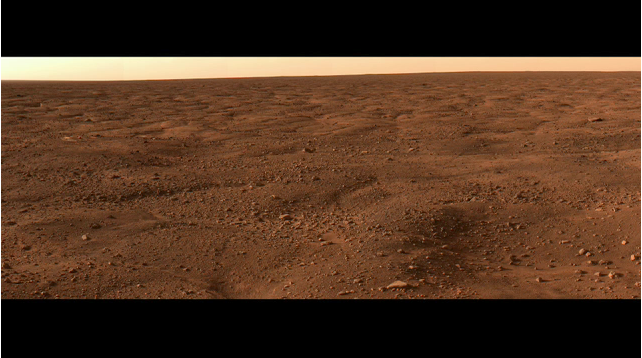

Phoenix Animation Looking North

This animation is a series of images, taken by NASA’s Phoenix Mars Lander’s Surface Stereo Imager, combined into a panoramic view looking north from the lander. The area depicted is beyond the immediate workspace of the lander and shows a system of polygons and troughs that connect with the ones Phoenix will be investigating in depth.

The images were taken on sol 14 (June 8, 2008) or the 14th Martian day after landing.

The Phoenix Mission is led by the University of Arizona, Tucson, on behalf of NASA. Project management of the mission is by NASA’s Jet Propulsion Laboratory, Pasadena, Calif. Spacecraft development is by Lockheed Martin Space Systems, Denver.

Photojournal Note: As planned, the Phoenix lander, which landed May 25, 2008 23:53 UTC, ended communications in November 2008, about six months after landing, when its solar panels ceased operating in the dark Martian winter.

Credit: NASA/JPL-Caltech/University of Arizona/Texas A&M University